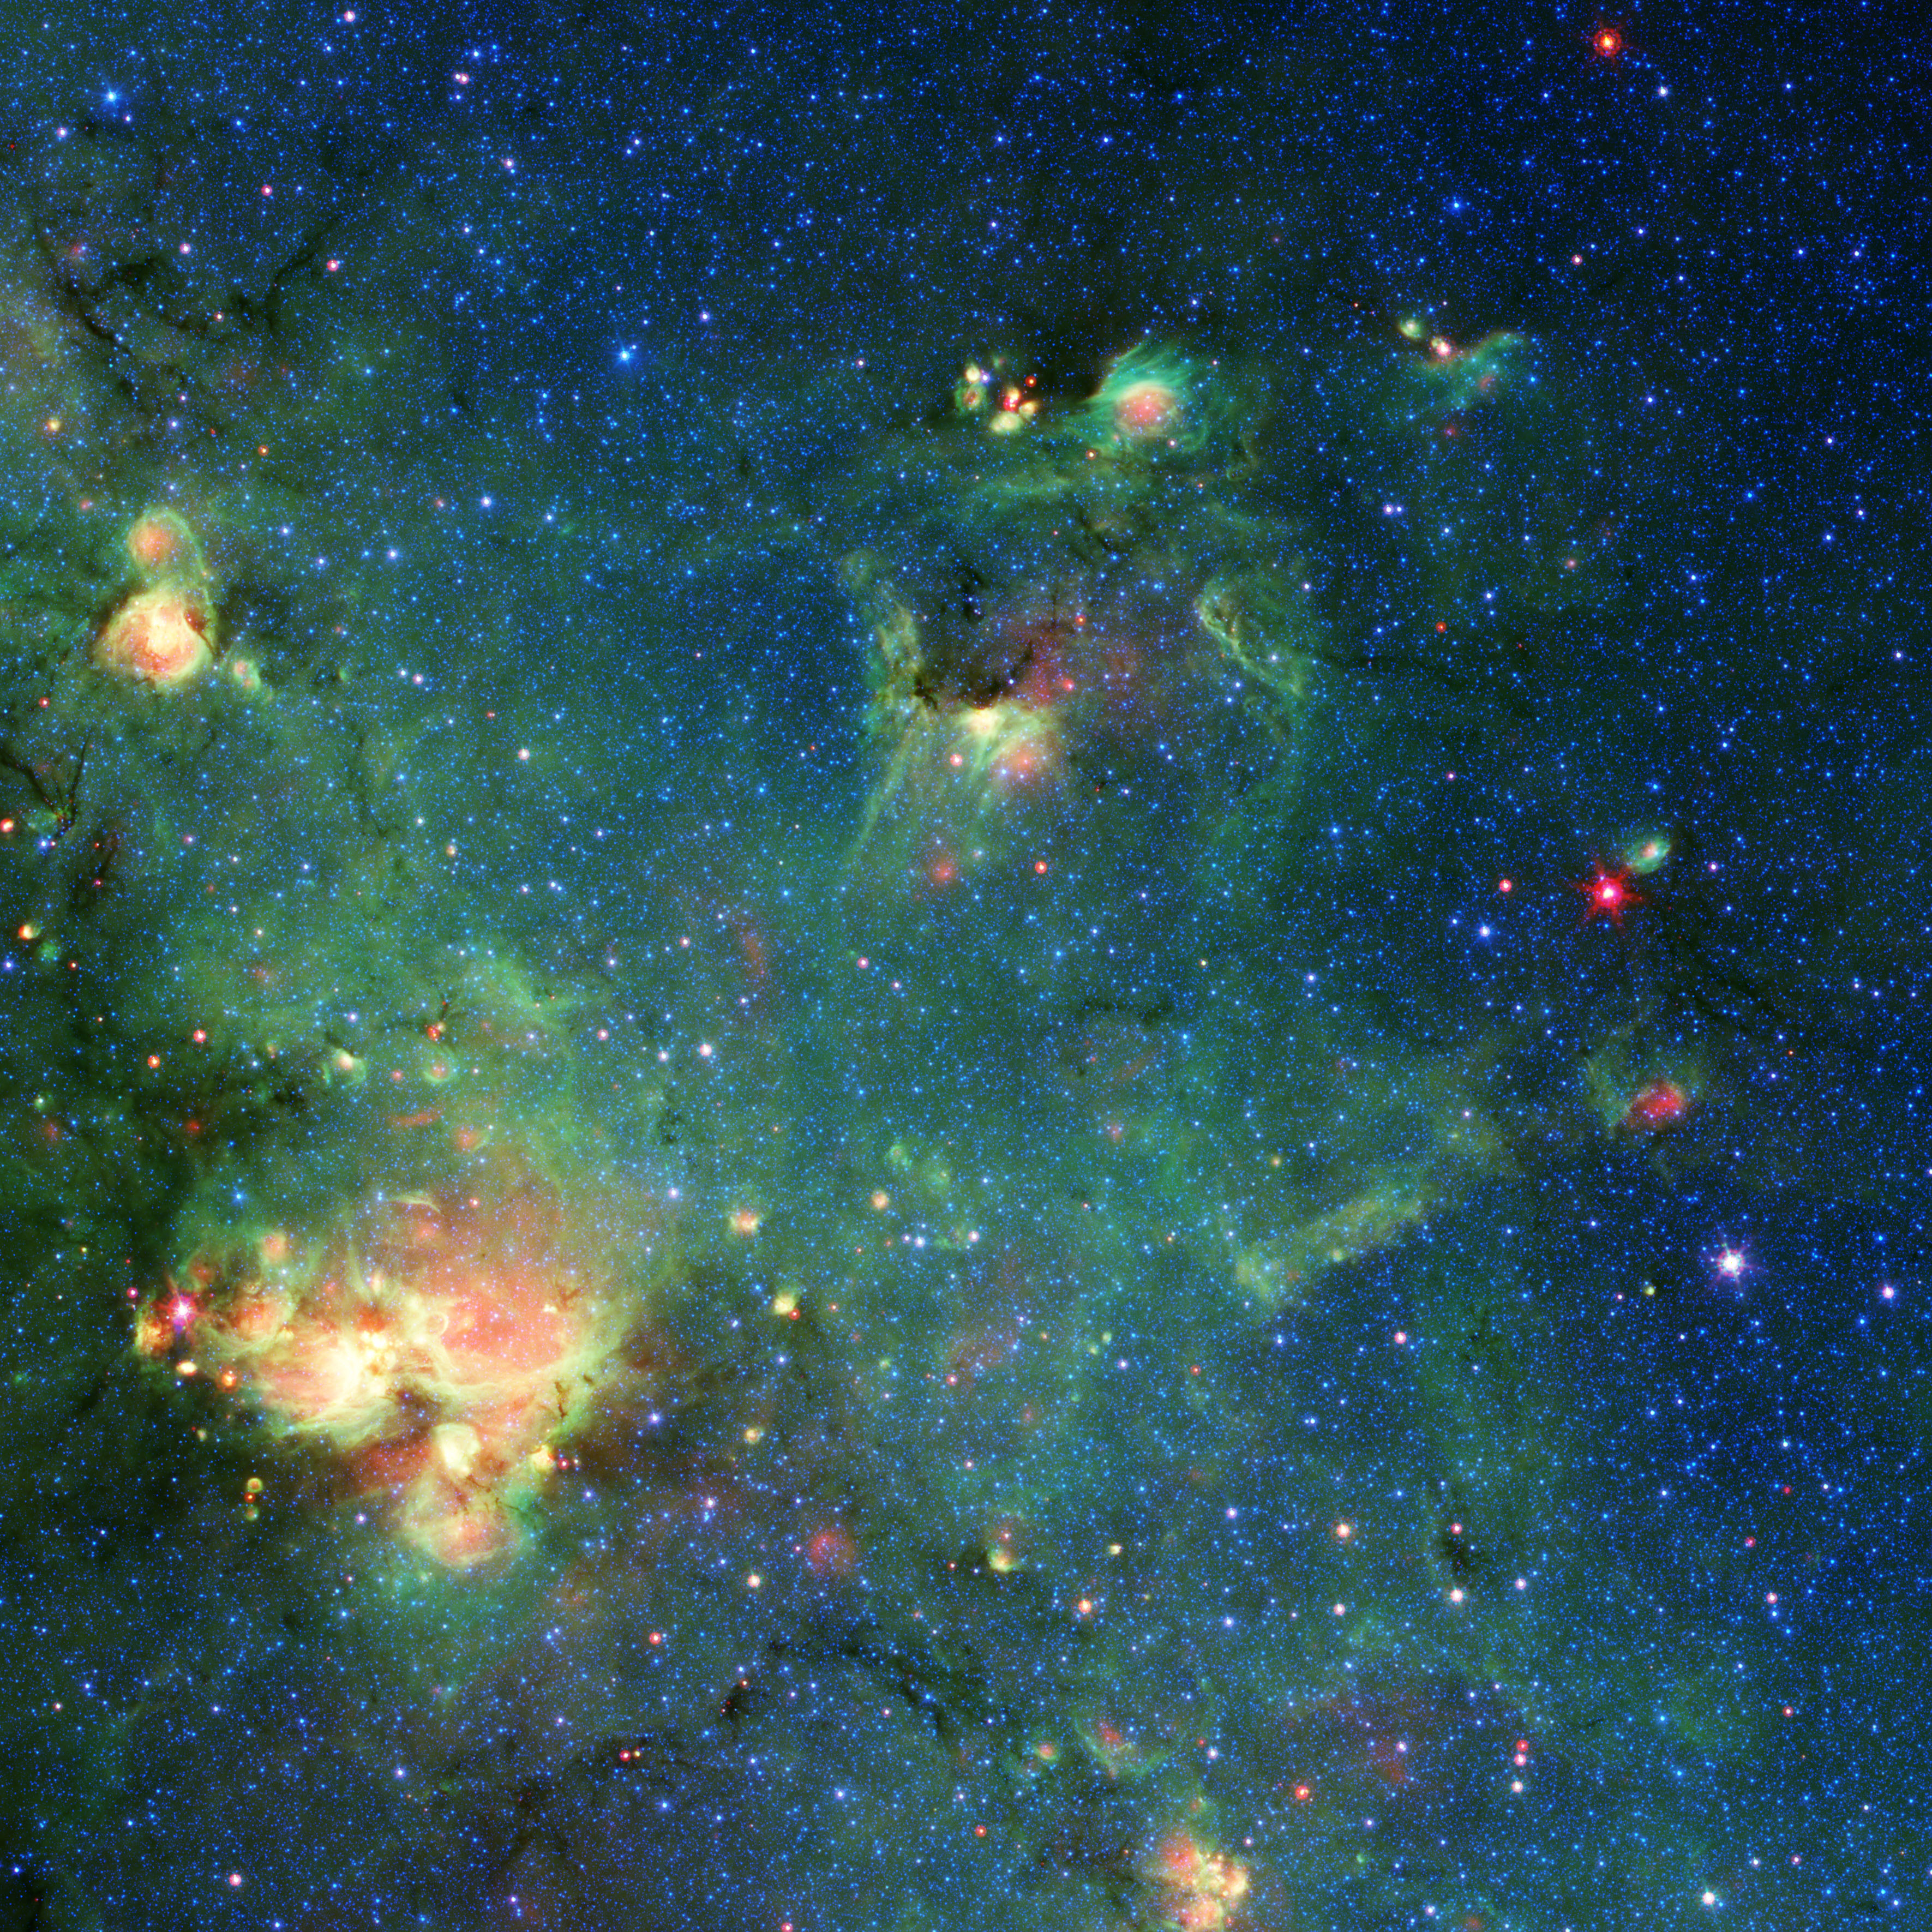

Godzilla Nebula Imaged by Spitzer

This colorful image shows a nebula – a cloud of gas and dust in space – captured by NASA’s now-retired Spitzer Space Telescope located is in the constellation Sagittarius, along the plane of the Milky Way, which was as part of Spitzer’s GLIMPSE Survey (short for Galactic Legacy Infrared Mid-Plane Survey Extraordinaire). With a little imagination, you might be able to see the outlines of Godzilla. Figure 1 features a line drawing that highlights how parts of this nebula resemble the movie monster.

Stars in the upper right (where this cosmic Godzilla’s eyes and snout would be) are an unknown distance from Earth but within our galaxy. Located about 7,800 light-years from Earth, the bright region in the lower left (Godzilla’s right hand) is known as W33.

When viewed in visible light, this region is almost entirely obscured by dust clouds. But infrared light (wavelengths longer than what our eyes can perceive) can penetrate the clouds, revealing hidden regions like this one.

Blue, cyan, green, and red are used to represent different wavelengths of infrared light; yellow and white are combinations of those wavelengths. Blue and cyan represent wavelengths primarily emitted by stars; dust and organic molecules called hydrocarbons appear green; and warm dust that’s been heated by stars or supernovae (exploding stars) appears red.

When massive stars die and explode into supernovae, they reshape the regions around them, carving them into different shapes; they also push material together and initiate the birth of new stars that continue the cycle.

The entire body of scientific data collected by Spitzer during its lifetime is available to the public via the Spitzer data archive, housed at the Infrared Science Archive at IPAC at Caltech in Pasadena, California. JPL, a division of Caltech, managed Spitzer mission operations for NASA’s Science Mission Directorate in Washington. Science operations were conducted at the Spitzer Science Center at IPAC at Caltech. Spacecraft operations were based at Lockheed Martin Space in Littleton, Colorado.

NASA’s Jet Propulsion Laboratory, Pasadena, Calif., manages the Spitzer Space Telescope mission for NASA’s Science Mission Directorate, Washington. Science operations are conducted at the Spitzer Science Center at the California Institute of Technology, also in Pasadena. Caltech manages JPL for NASA.

Credit: NASA/JPL-Caltech